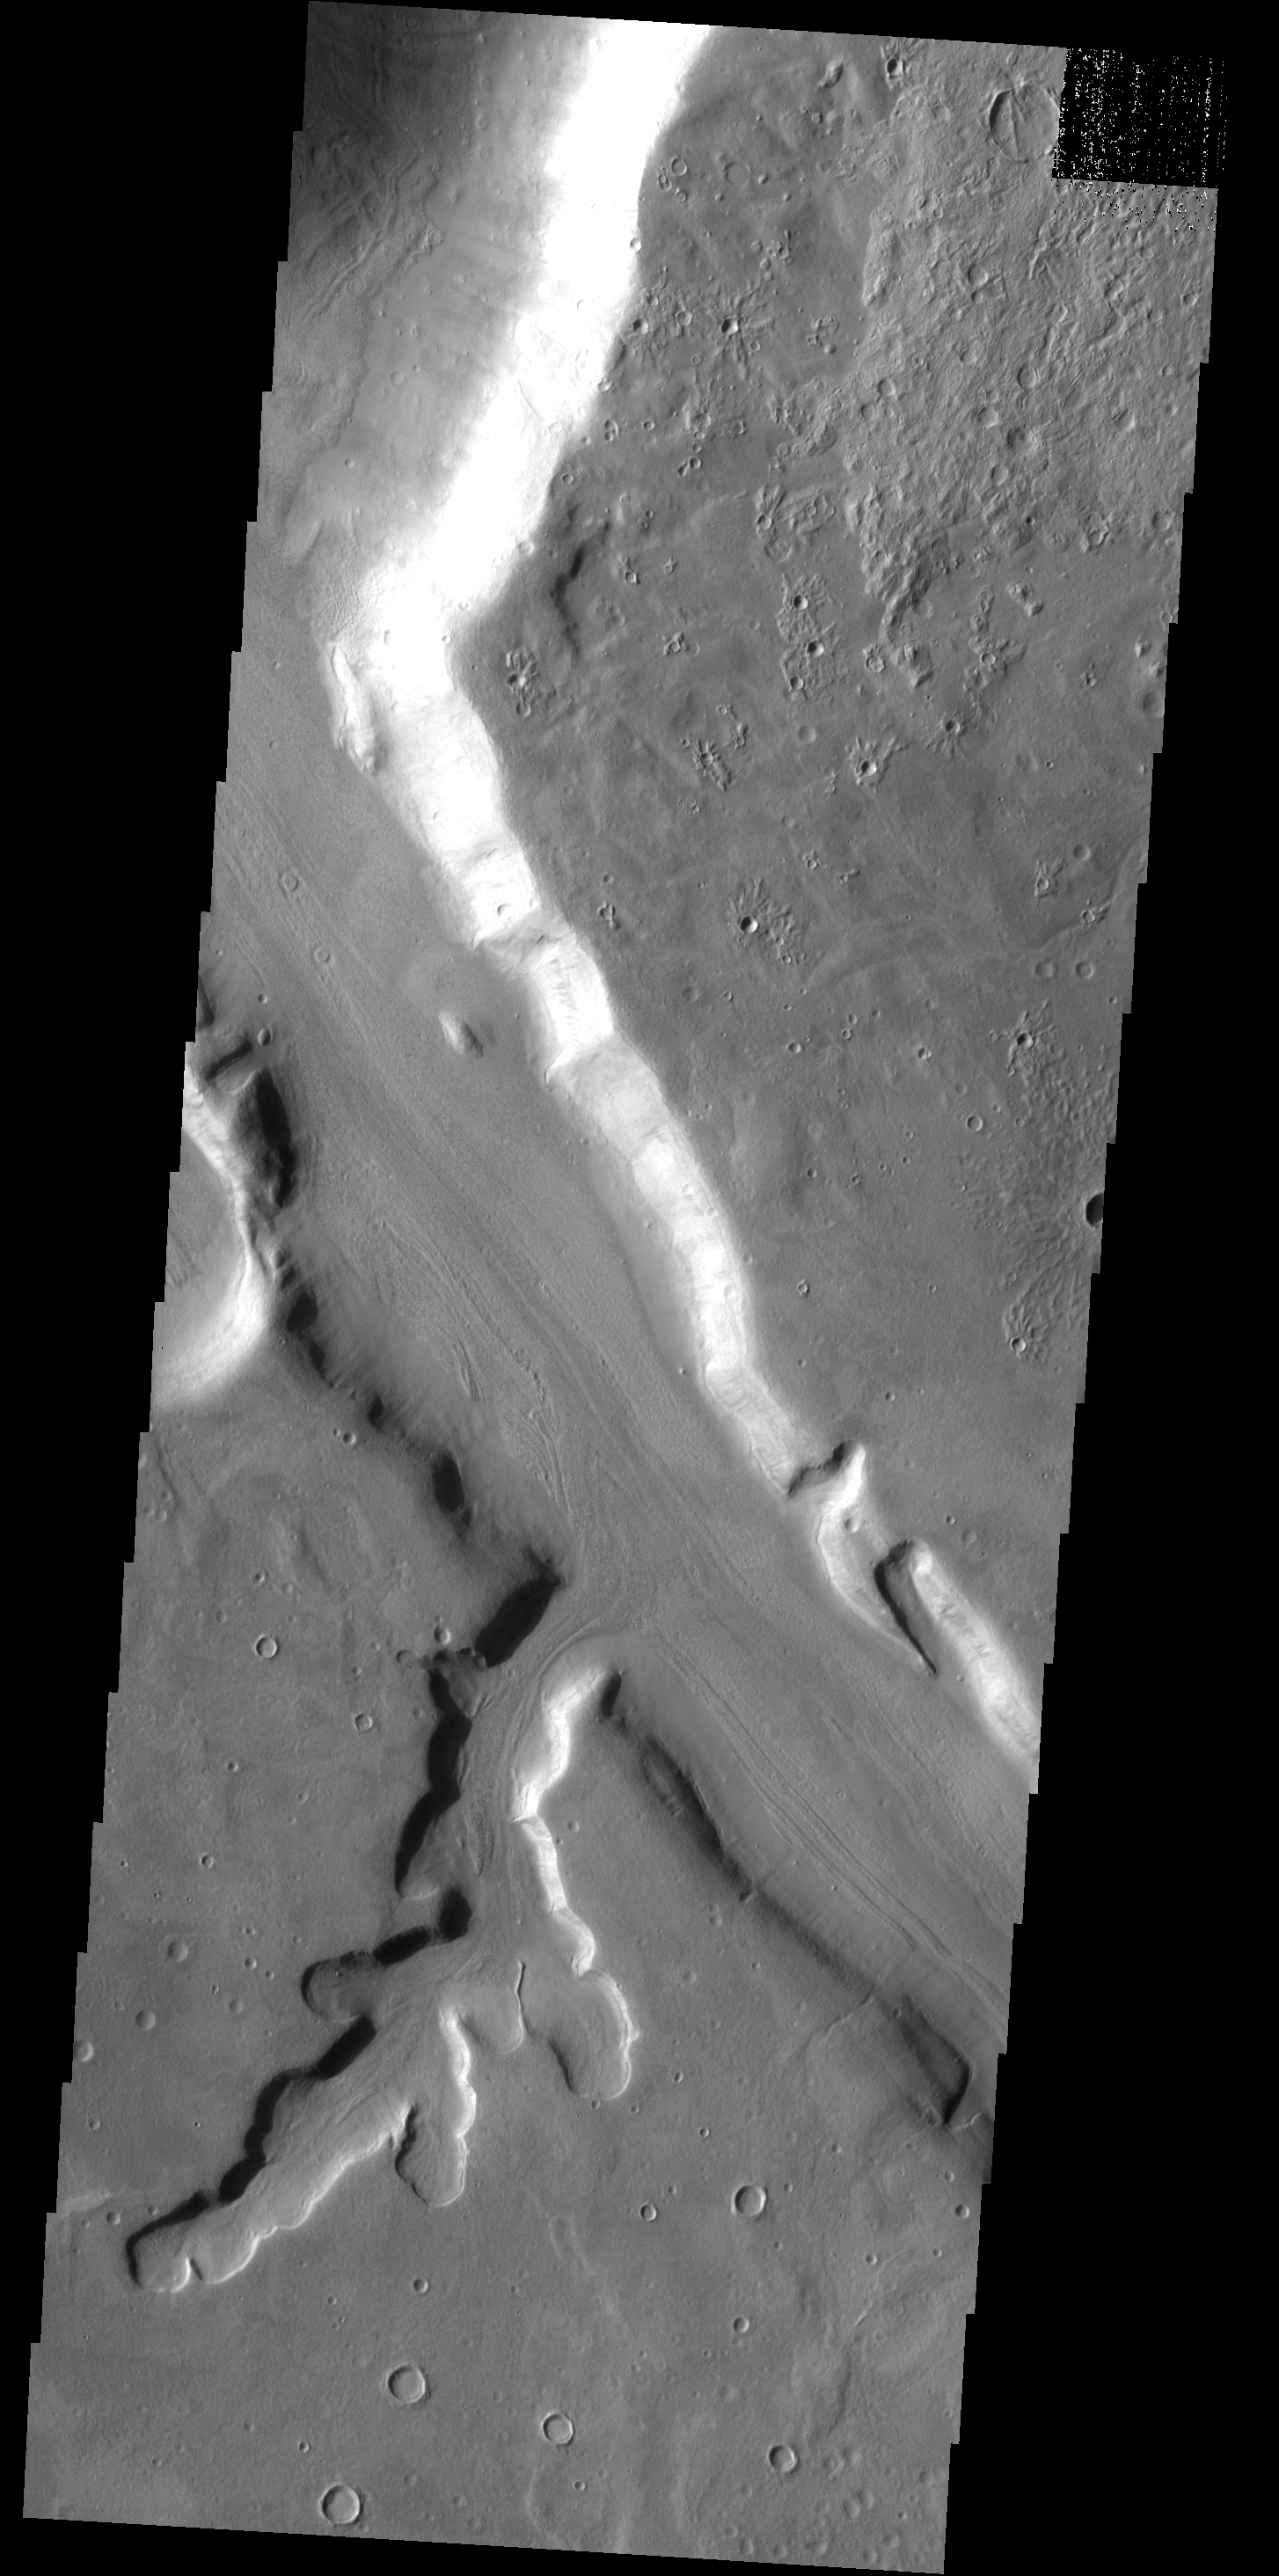

Mamers Vallis

This images shows part of the main channel of Mamers Vallis as well as one of its tributaries.

Image information: VIS instrument. Latitude 39.5N, Longitude 16.0E. 19 meter/pixel resolution.

Please see the THEMIS Data Citation Note for details on crediting THEMIS images.

Note: this THEMIS visual image has not been radiometrically nor geometrically calibrated for this preliminary release. An empirical correction has been performed to remove instrumental effects. A linear shift has been applied in the cross-track and down-track direction to approximate spacecraft and planetary motion. Fully calibrated and geometrically projected images will be released through the Planetary Data System in accordance with Project policies at a later time.

NASA’s Jet Propulsion Laboratory manages the 2001 Mars Odyssey mission for NASA’s Office of Space Science, Washington, D.C. The Thermal Emission Imaging System (THEMIS) was developed by Arizona State University, Tempe, in collaboration with Raytheon Santa Barbara Remote Sensing. The THEMIS investigation is led by Dr. Philip Christensen at Arizona State University. Lockheed Martin Astronautics, Denver, is the prime contractor for the Odyssey project, and developed and built the orbiter. Mission operations are conducted jointly from Lockheed Martin and from JPL, a division of the California Institute of Technology in Pasadena.

Credit: NASA/JPL/ASU